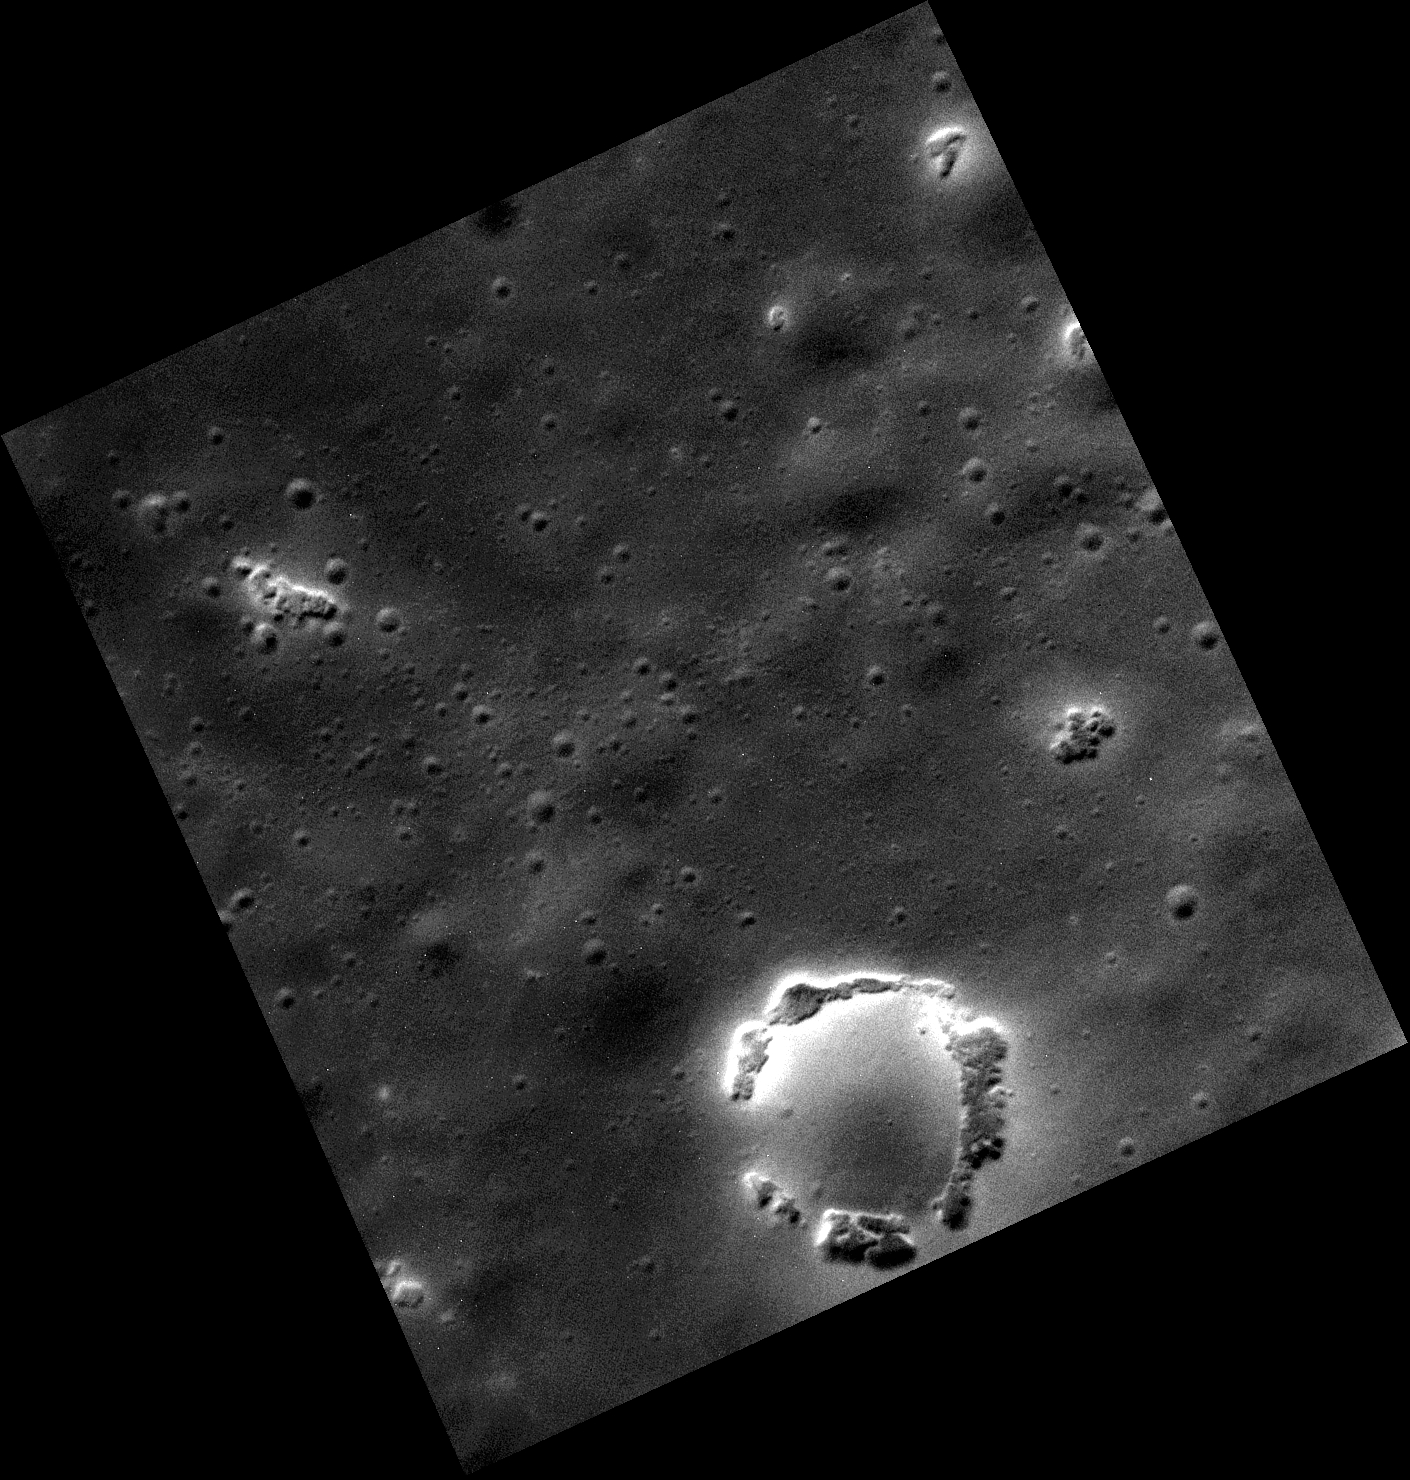

Halo of Hollows

This high resolution image shows hollows in the northnern hemisphere. Hollows are irregularly shaped, high-albedo depressions that are often associated with craters. These hollows are located along the rim of a degraded small crater in the smooth plains.

This image was acquired as part of the MDIS low-altitude imaging campaign. During MESSENGER’s second extended mission, the spacecraft makes a progressively closer approach to Mercury’s surface than at any previous point in the mission, enabling the acquisition of high-spatial-resolution data. For spacecraft altitudes below 350 kilometers, NAC images are acquired with pixel scales ranging from 20 meters to as little as 2 meters.

Date acquired: May 26, 2014
Image Mission Elapsed Time (MET): 43453698
Image ID: 6383189
Instrument: Narrow Angle Camera (NAC) of the Mercury Dual Imaging System (MDIS)
Center Latitude: 48.87°
Center Longitude: 134.1° E
Resolution: 5 meters/pixel
Scale: The circle of halos has a diameter of about 1.3 km (0.8 mi.).
Incidence Angle: 51.6°
Emission Angle: 26.4°
Phase Angle: 78.0°

The MESSENGER spacecraft is the first ever to orbit the planet Mercury, and the spacecraft’s seven scientific instruments and radio science investigation are unraveling the history and evolution of the Solar System’s innermost planet. MESSENGER acquired over 150,000 images and extensive other data sets. MESSENGER is capable of continuing orbital operations until early 2015.

For information regarding the use of images, see the MESSENGER image use policy.

Credit: NASA/Johns Hopkins University Applied Physics Laboratory/Carnegie Institution of Washington